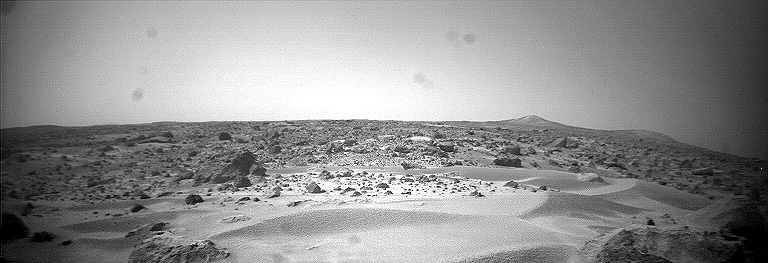

Dunes, Big Crater, & Twin Peaks – Right Eye

This is the right image of a stereo pair taken by the Sojourner rover in the area behind the “Rock Garden” at the Pathfinder landing site and gives a view of the Martian surface not seen from the lander. Of note here are several dune-like ridges in the foreground. These features are less than a meter high but several meters wide. They are thought to be created by surface winds blowing right to left (approximately northeast to southwest). These features are called dunes, because of their asymmetry, although the rover has not examined the sediment within them. Such sediment on Earth would be sand-size grains less than 1 millimeter in diameter.

This image and PIA01584 (left eye) make up a stereo pair.

Mars Pathfinder is the second in NASA’s Discovery program of low-cost spacecraft with highly focused science goals. The Jet Propulsion Laboratory, Pasadena, CA, developed and manages the Mars Pathfinder mission for NASA’s Office of Space Science, Washington, D.C. JPL is a division of the California Institute of Technology (Caltech).

Photojournal note: Sojourner spent 83 days of a planned seven-day mission exploring the Martian terrain, acquiring images, and taking chemical, atmospheric and other measurements. The final data transmission received from Pathfinder was at 10:23 UTC on September 27, 1997. Although mission managers tried to restore full communications during the following five months, the successful mission was terminated on March 10, 1998.

Credit: NASA/JPL